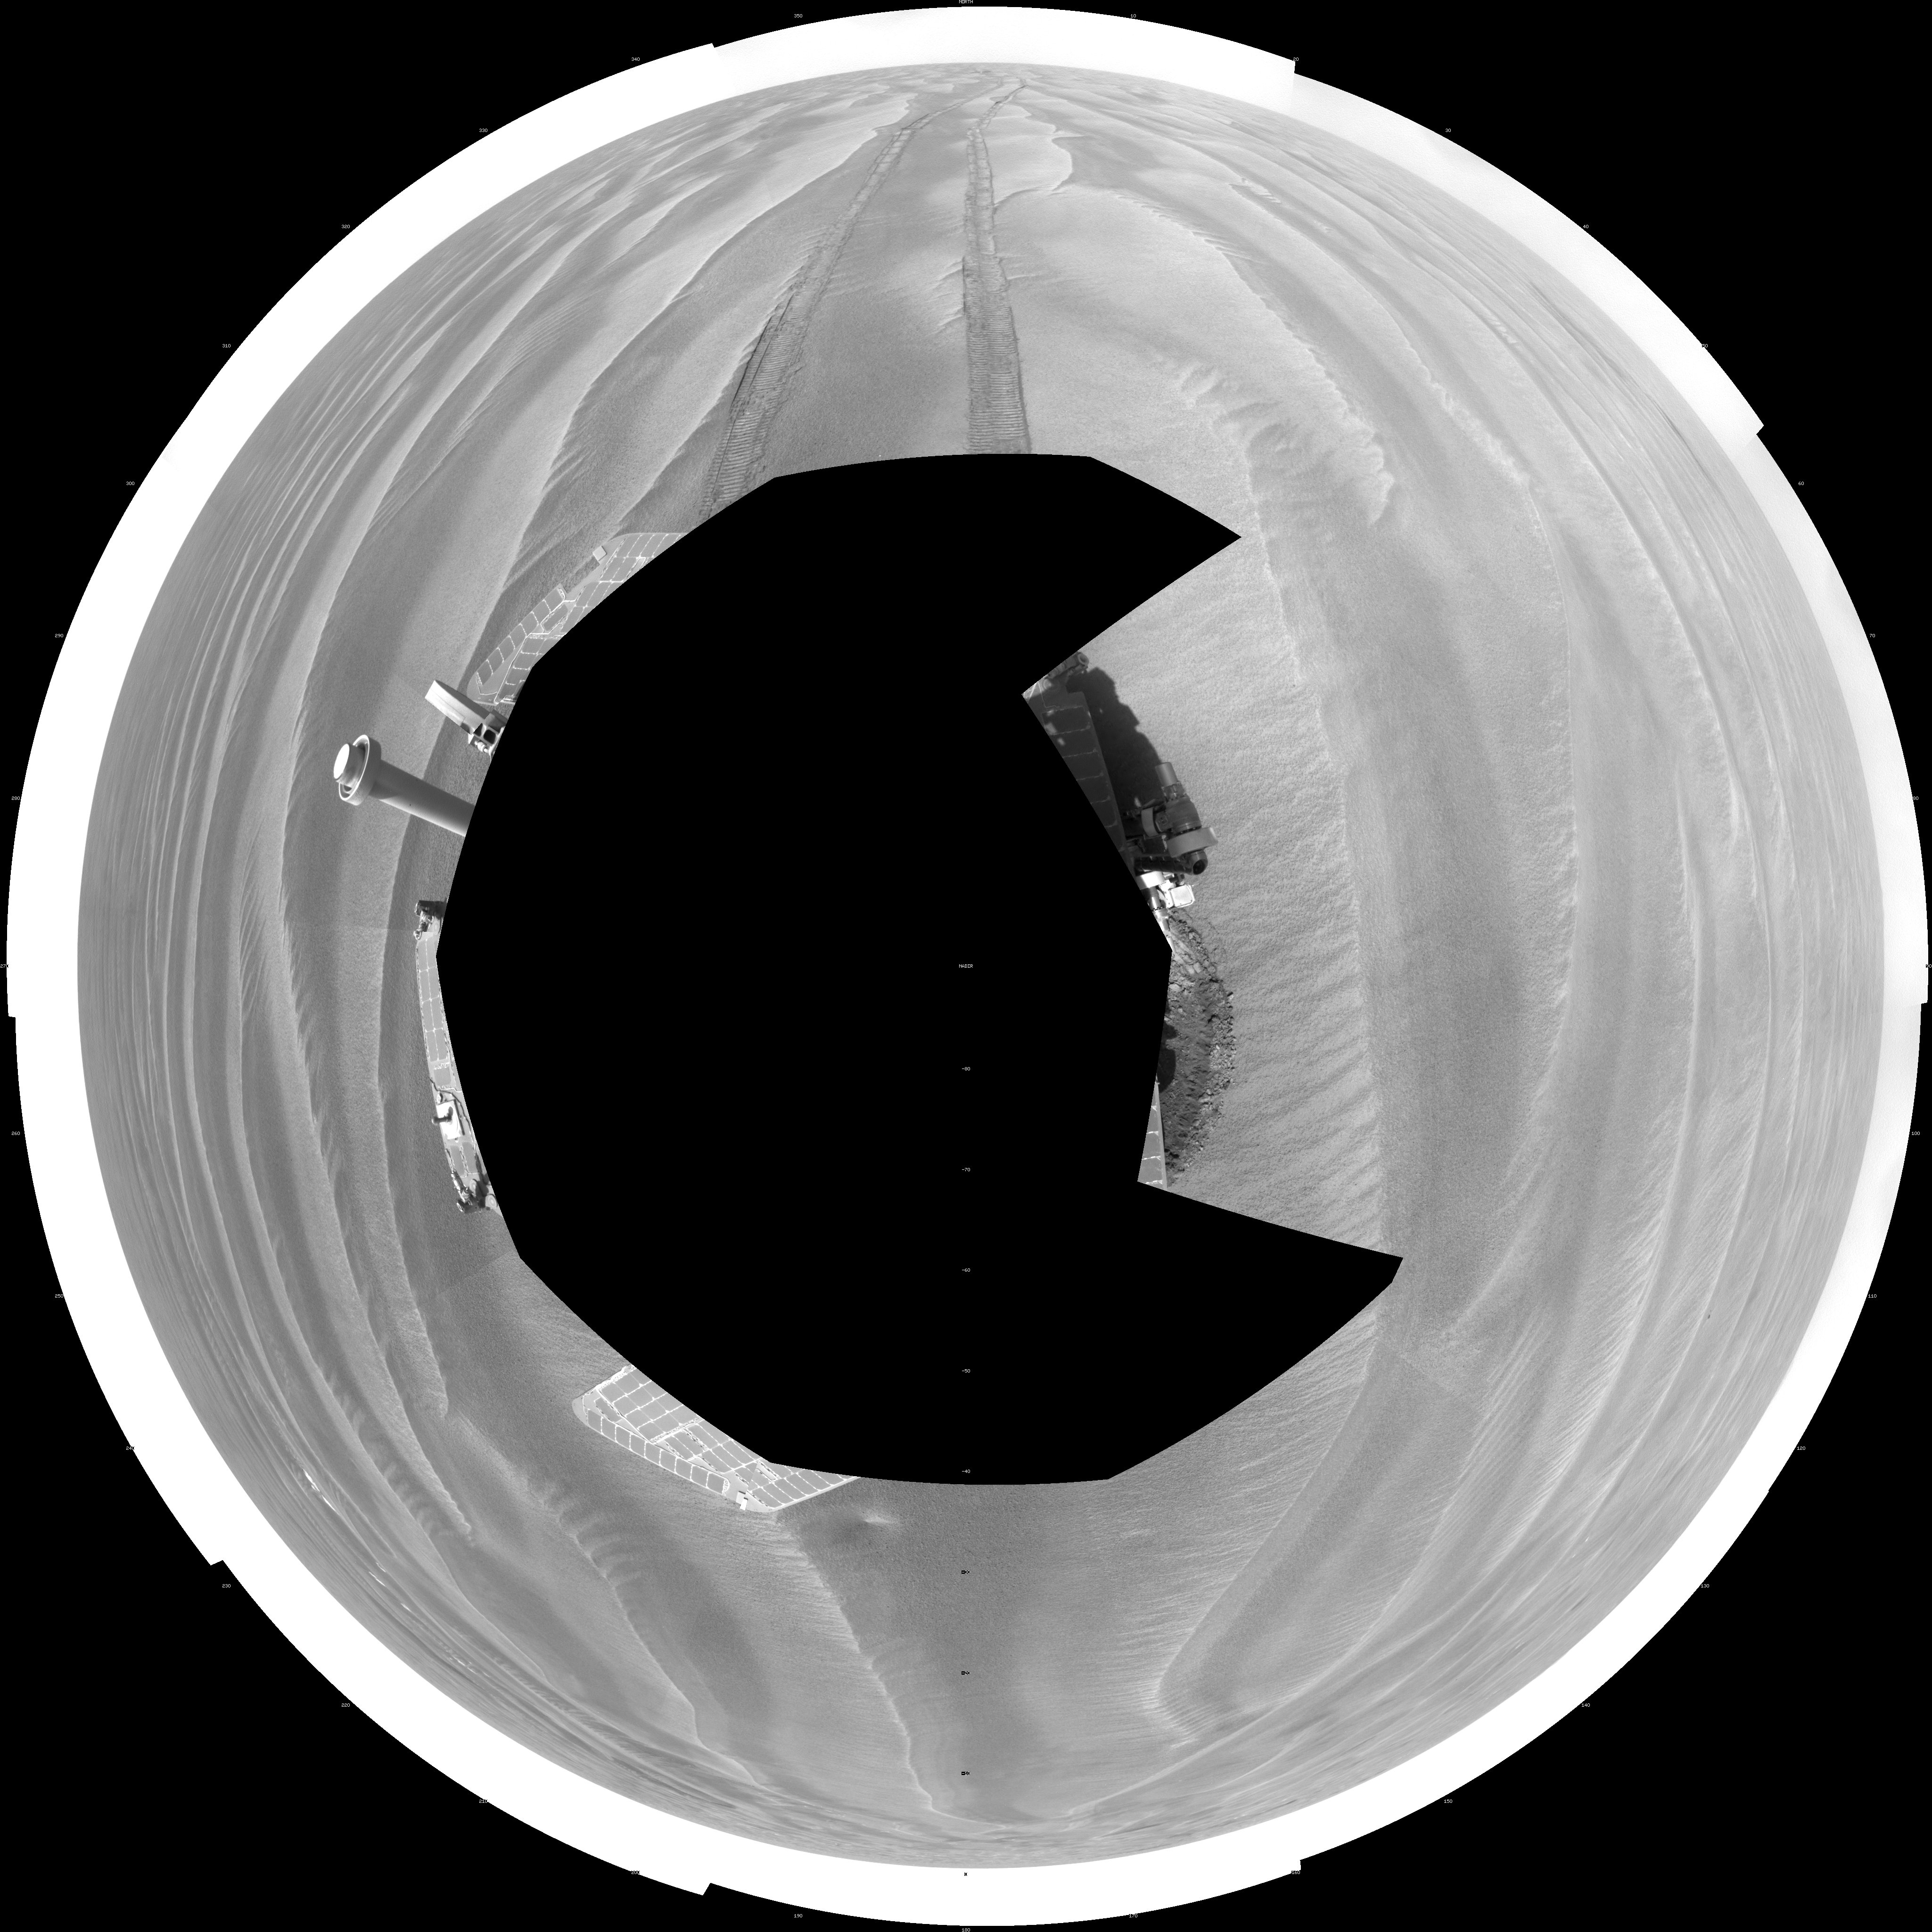

Opportunity’s View After 72-Meter Drive, Sol 1912 (Polar)

NASA’s Mars Exploration Rover Opportunity used its navigation camera to take the images combined into this 360-degree view of the rover’s surroundings on the 1,912th Martian day, or sol, of its surface mission (June 10, 2009).

Opportunity had driven 72.3 meters southward (237 feet) that sol. Engineers drove the rover backward as a strategy to counteract an increase in the amount of current drawn by the drive motor of the right-front wheel.

North is at the top of the image; south at the bottom. Opportunity’s position on Sol 1912 was about 2.5 kilometers (1.6 miles) south-southwest of Victoria Crater. For scale, the distance between the parallel wheel tracks is about 1 meter (about 40 inches).

This view is presented as a polar projection with geometric seam correction.

Credit: NASA/JPL-Caltech